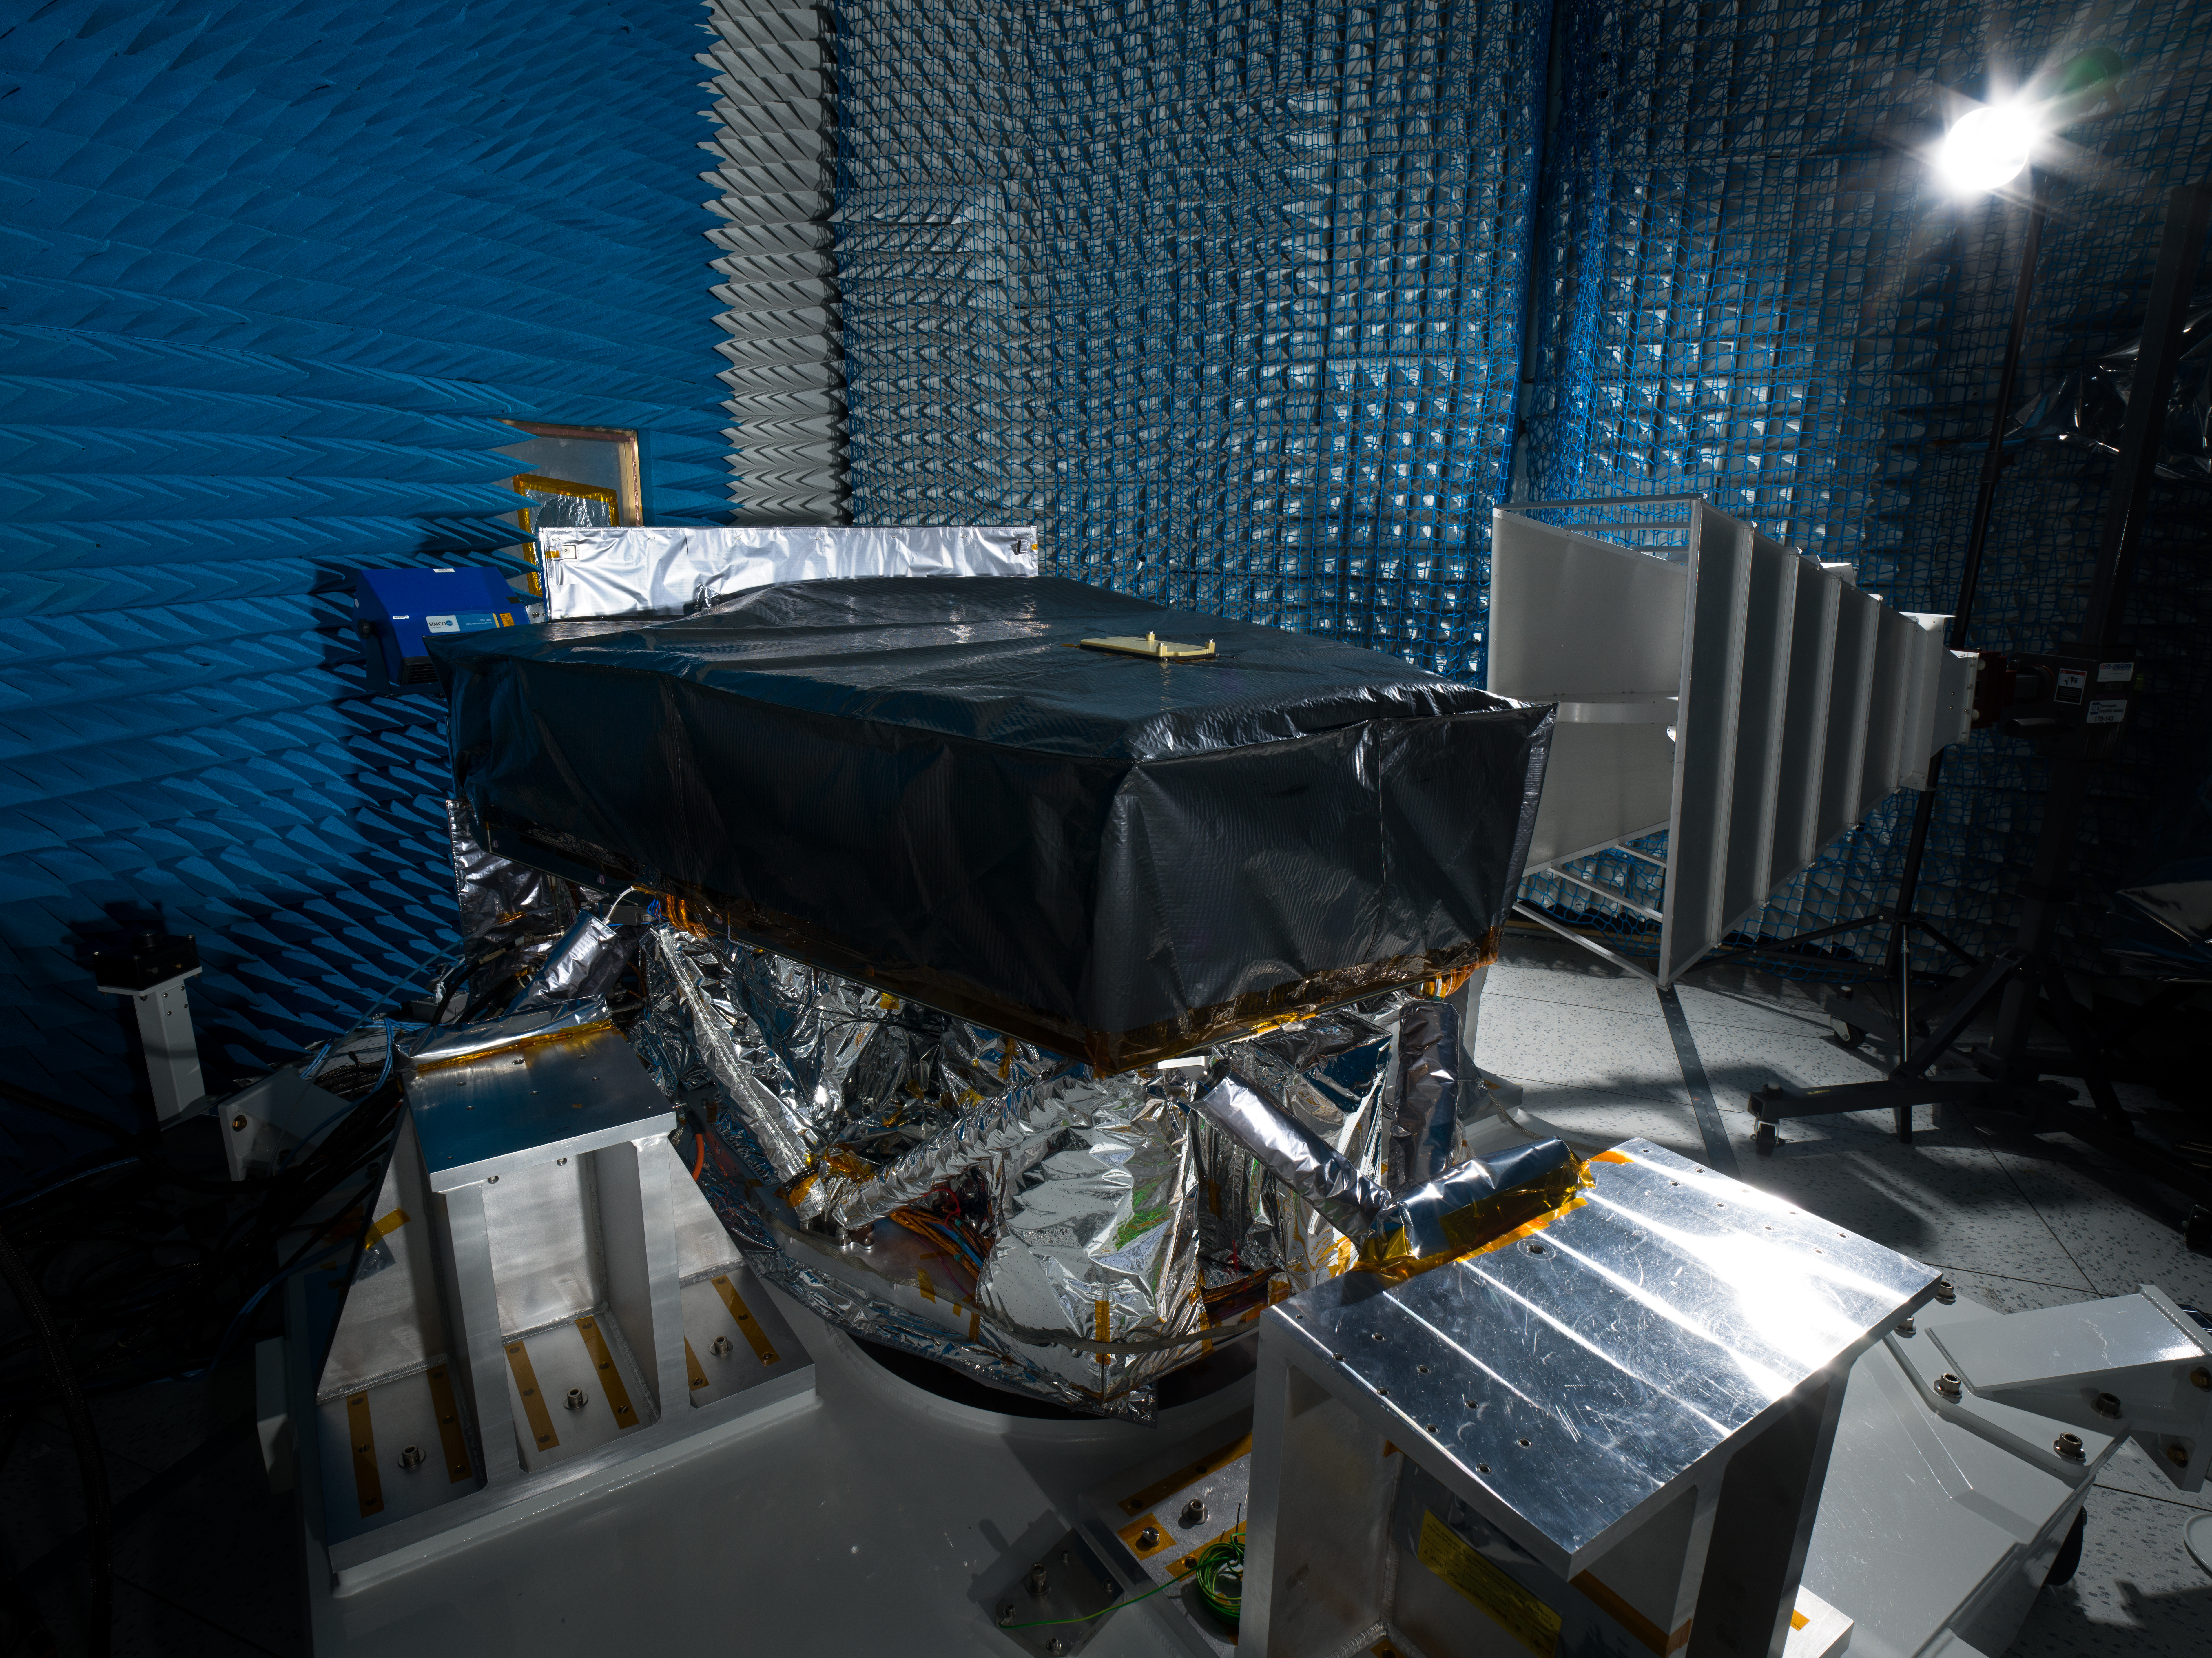

Roman Coronagraph Undergoes Electromagnetic Interference Testing

The Roman Coronagraph Instrument, a technology demonstration that will be part of NASA’s Nancy Grace Roman Space Telescope, is seen amid testing at the agency’s Jet Propulsion Laboratory in Southern California in December 2023.

During this test in a special isolated, electromagnetically quiet chamber, the instrument was peppered with radio waves to test its response to ensure that the electrical components on the instrument don’t interfere with those on the rest of the observatory, and vice versa. The test was performed inside a chamber lined with foam padding that absorbs the radio waves to prevent them from bouncing off the walls.

The Roman Coronagraph Instrument was designed and is being built at JPL, which manages the instrument for NASA. Contributions were made by ESA (the European Space Agency), JAXA (the Japanese Aerospace Exploration Agency), the French space agency CNES (Centre National d’Études Spatiales), and the Max Planck Institute for Astronomy in Germany. Caltech, in Pasadena, California, manages JPL for NASA. The Roman Science Support Center at Caltech/IPAC partners with JPL on data management for the Coronagraph and generating the instrument’s commands.

The Roman Space Telescope is managed at NASA’s Goddard Space Flight Center in Greenbelt, Maryland, with participation by JPL and Caltech/IPAC in Southern California, the Space Telescope Science Institute in Baltimore, and a science team comprising scientists from various research institutions. The primary industrial partners are Ball Aerospace & Technologies Corp. in Boulder, Colorado; L3Harris Technologies in Melbourne, Florida; and Teledyne Scientific & Imaging in Thousand Oaks, California.

Credit: NASA/JPL-Caltech